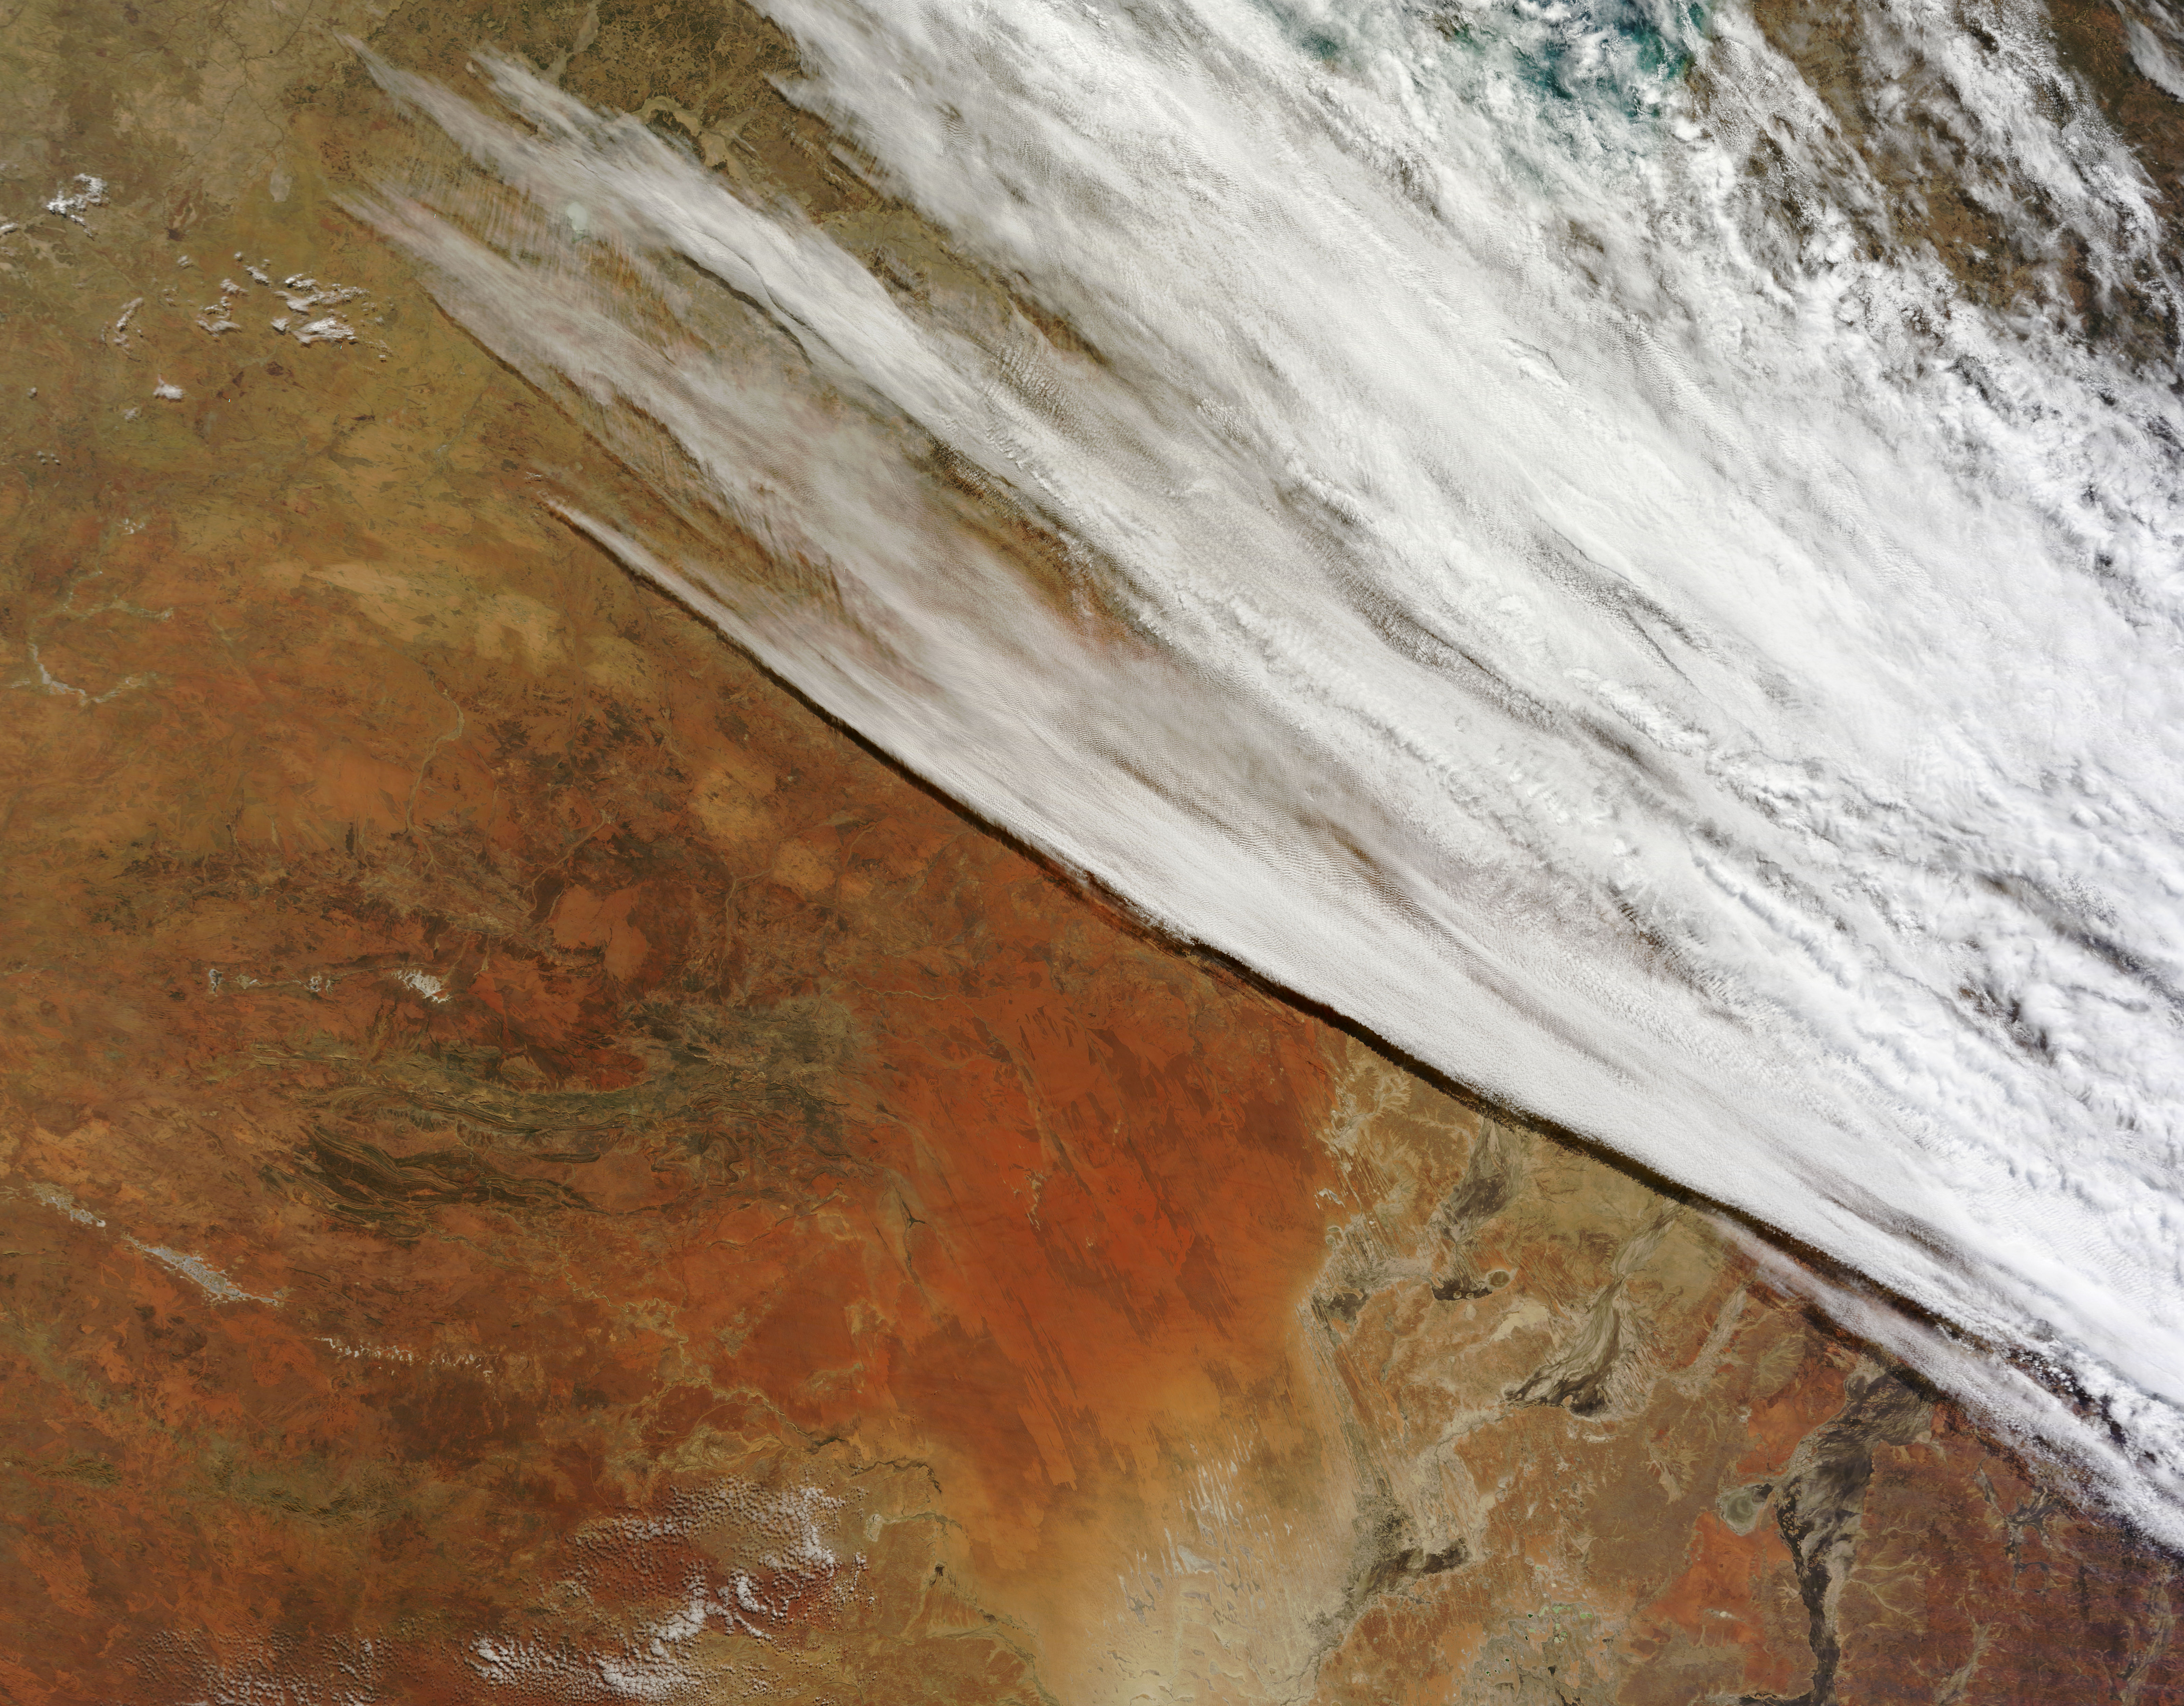

Unsettled weather across central Australia

In late July 2013, a low pressure system off Australia’s southeast coast and moist onshore winds combined to create unsettled weather across central Australia – and a striking image of a broad cloud band across the stark winter landscape. The Moderate Resolution Imaging Spectroradiometer (MODIS) aboard NASA’s Terra satellite captured this true-color image on July 22 at 01:05 UTC (10:35 a.m. Australian Central Standard Time). To the west of the low pressure trough the skies are clear and dry. To the east, the broad band of bright white clouds obscures the landscape. The system brought wind, precipitation and cooler temperatures to the region. The same day as MODIS captured this image, the Naval Research Lab (NRL) published an edition of the Global Storm Tracker (GST), which gave a world-wide view of the low-pressure systems across the world. This tracker shows the entire cloud band across Australia, as well as the location of the low pressure system. A good view of the Storm Tracker is provided by Red Orbit

Credit: NASA/GSFC/Jeff Schmaltz/MODIS Land Rapid Response Team